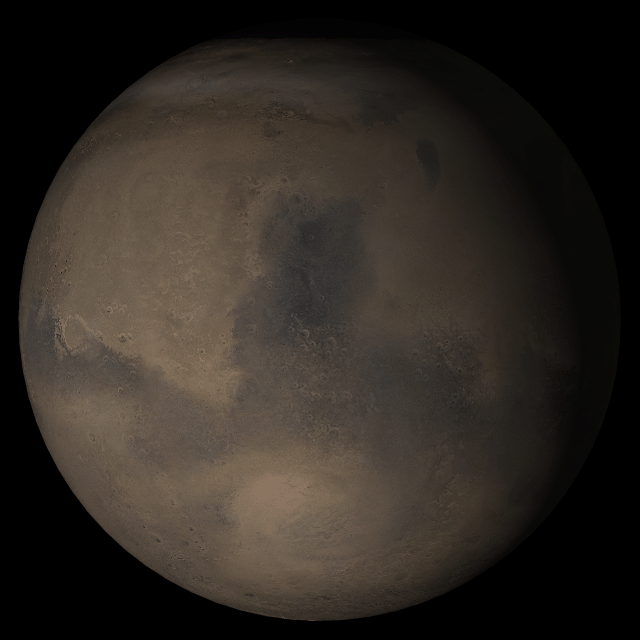

Mars at Ls 306°: Syrtis Major

18 October 2005
This picture is a composite of Mars Global Surveyor (MGS) Mars Orbiter Camera (MOC) daily global images acquired at Ls 306° during a previous Mars year. This month, Mars looks similar, as Ls 306° occurs in mid-October 2005. The picture shows the Syrtis Major face of Mars. Over the course of the month, additional faces of Mars as it appears at this time of year are being posted for MOC Picture of the Day. Ls, solar longitude, is a measure of the time of year on Mars. Mars travels 360° around the Sun in 1 Mars year. The year begins at Ls 0°, the start of northern spring and southern autumn.

Season: Northern Winter/Southern Summer

Credit: NASA/JPL/Malin Space Science Systems